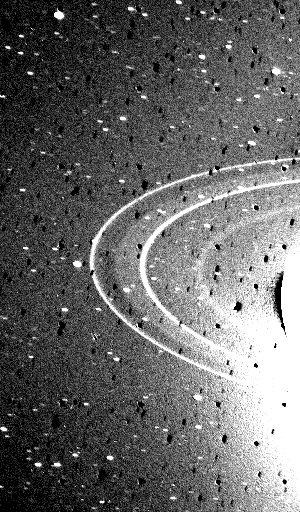

Neptune’s Rings

This 591-second exposure of the rings of Neptune were taken with the clear filter by the Voyager 2 wide-angle camera. The two main rings are clearly visible and appear complete over the region imaged. Also visible in this image is the inner faint ring and the faint band which extends smoothly from the ring roughly halfway between the two bright rings. Both of these newly discovered rings are broad and much fainter than the two narrow rings. The bright glare is due to over-exposure of the crescent on Neptune. Numerous bright stars are evident in the background. Both bright rings have material throughout their entire orbit, and are therefore continuous. The Voyager Mission is conducted by JPL for NASA’s Office of Space Science and Applications.

Credit: NASA/JPL